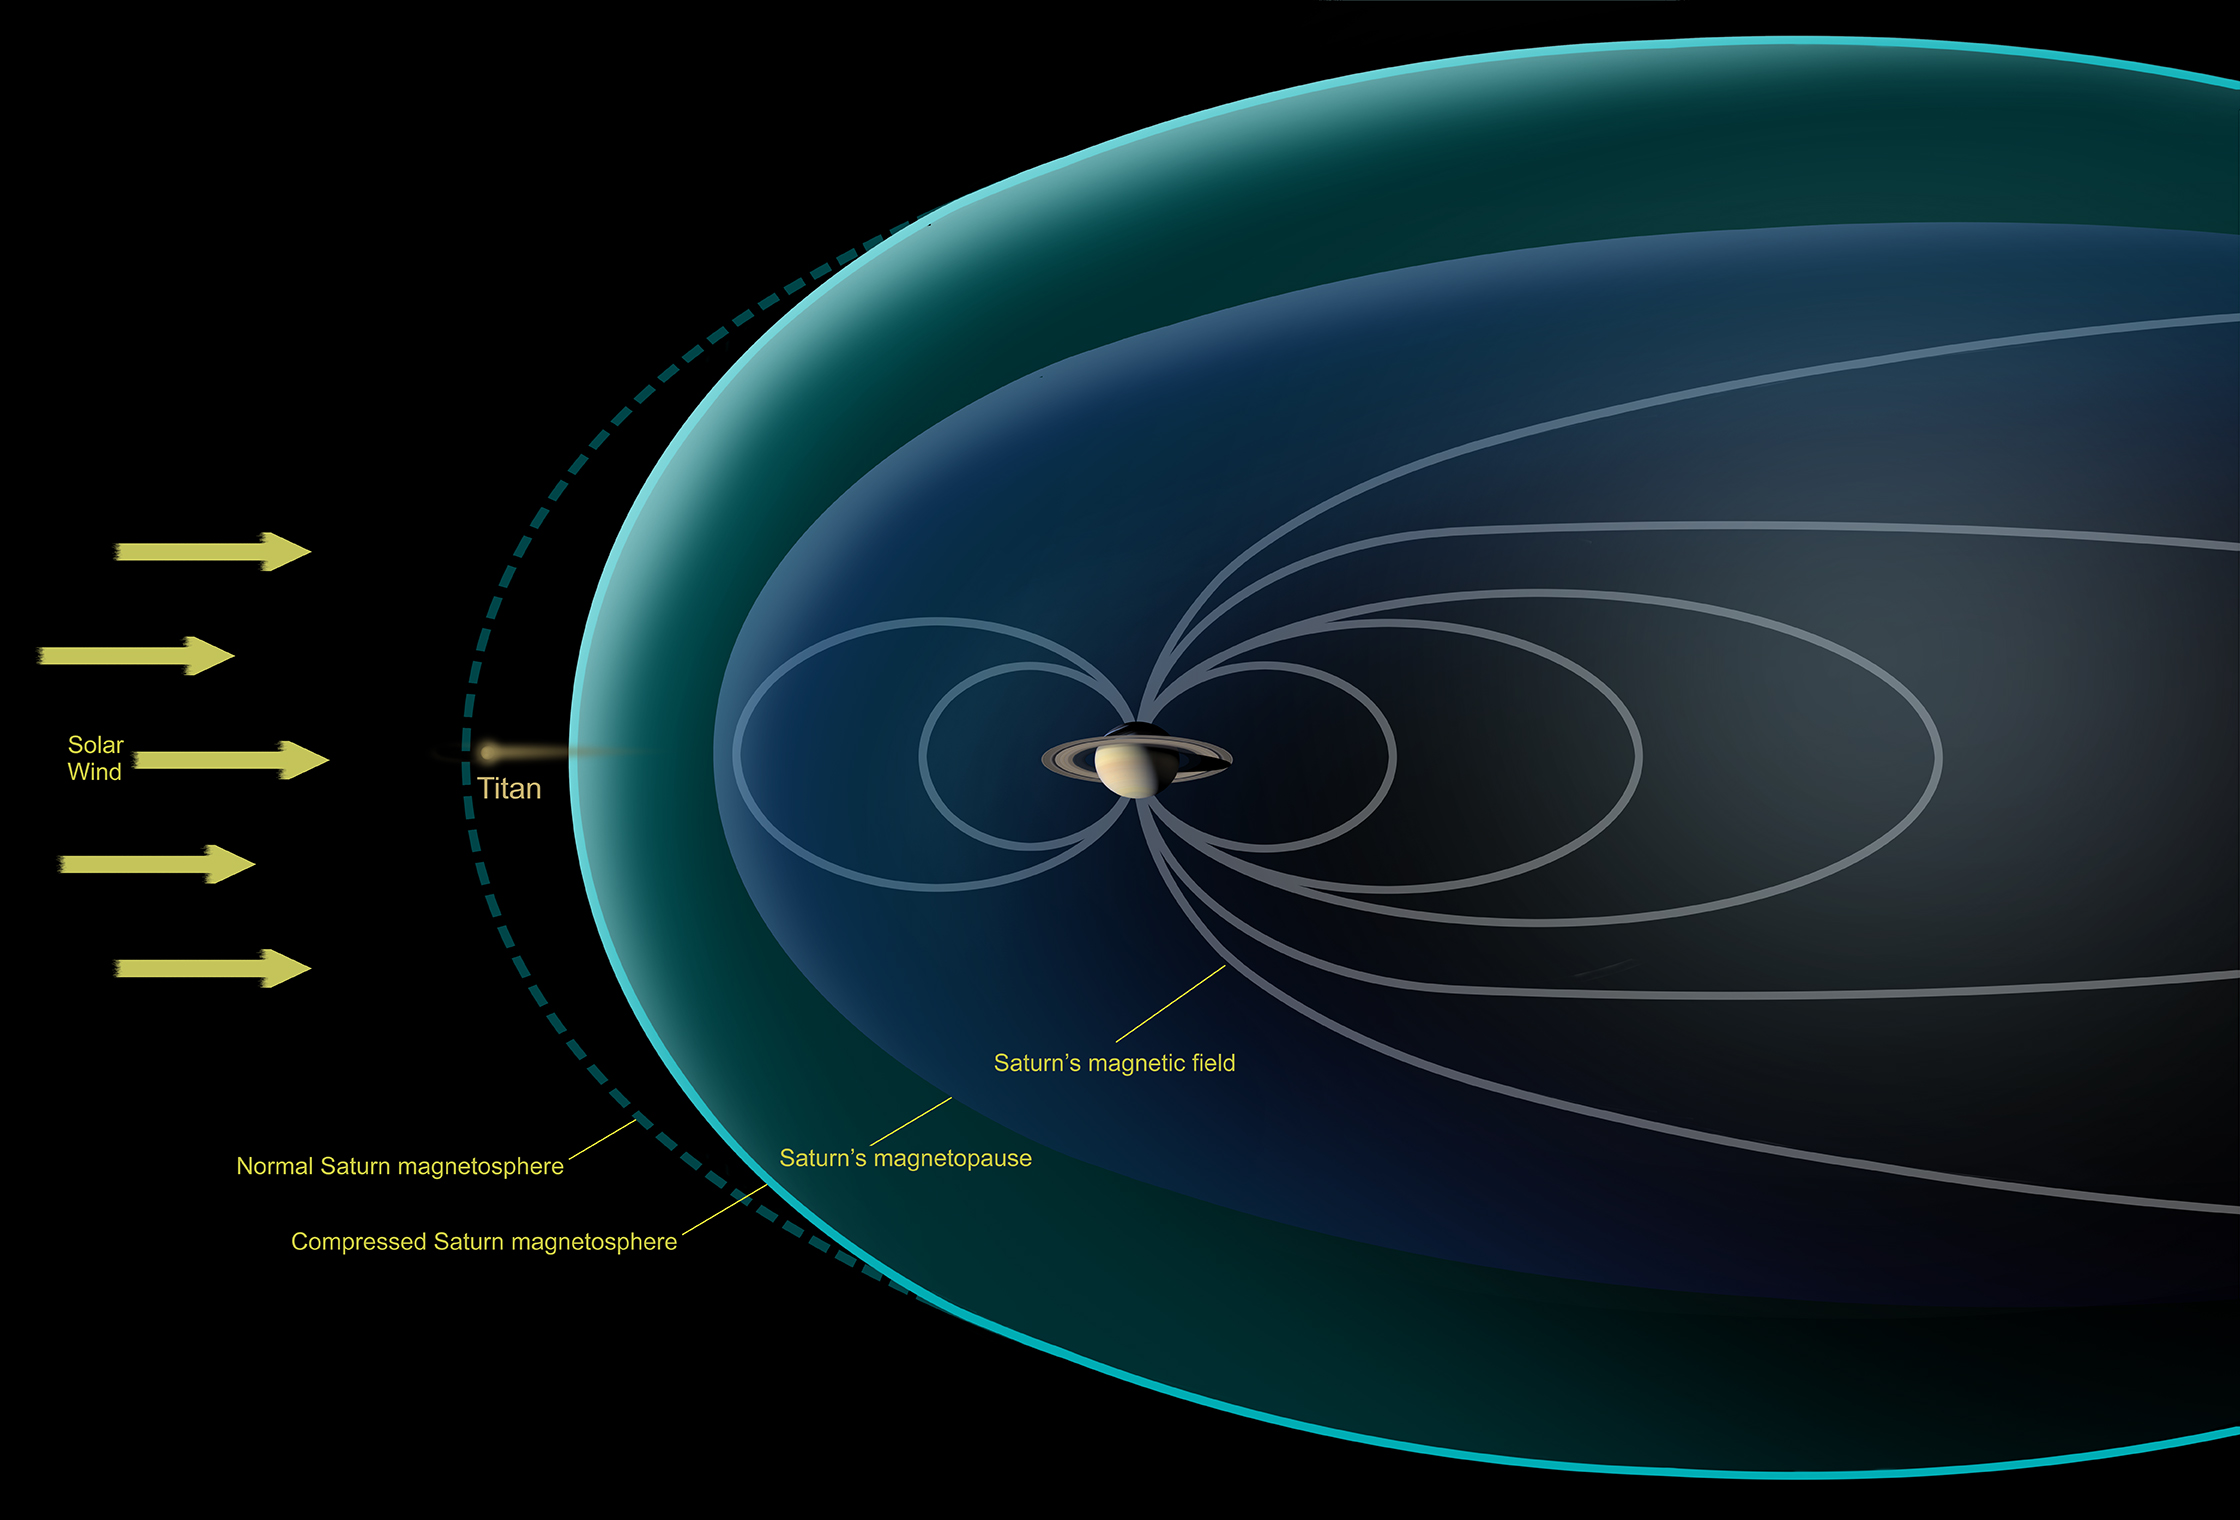

Titan Observed Naked in the Solar Wind

Unannotated Image

This diagram depicts conditions observed by NASA’s Cassini spacecraft during a flyby in Dec. 2013, when Saturn’s magnetosphere was highly compressed, exposing Titan to the full force of the solar wind. In analyzing data from the encounter, scientists with Cassini’s magnetometer team observed that the giant moon interacted with the solar wind much like the planets Mars and Venus, or a comet — none of which possess their own internal magnetic field. Specifically, they saw that the solar wind draped itself around Titan, creating a shockwave that formed around Titan where the full-force solar wind rammed into the moon’s atmosphere.

Previously, researchers had thought Titan would have a different sort of interaction with the solar wind because of the moon’s complex atmospheric chemistry.

The Cassini-Huygens mission is a cooperative project of NASA, the European Space Agency and the Italian Space Agency. NASA’s Jet Propulsion Laboratory, a division of the California Institute of Technology in Pasadena, manages the mission for NASA’s Science Mission Directorate, Washington, D.C. JPL designed, developed and assembled the Cassini orbiter. The magnetometer team is based at Imperial College, London, U.K.

Credit: NASA/JPL-Caltech